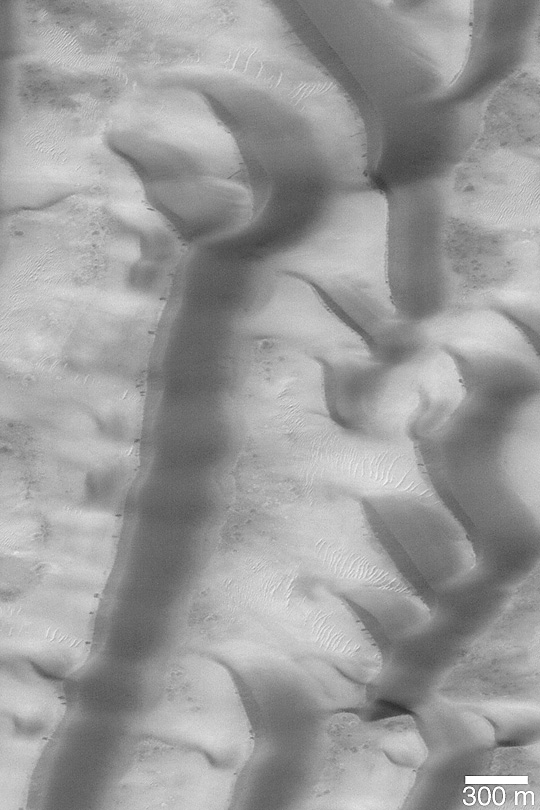

Richardson Dunes in Summer

MGS MOC Release No. MOC2-393, 16 June 2003

This is a late southern summer Mars Global Surveyor (MGS) Mars Orbiter Camera (MOC) view of the sand dune field in Richardson Crater. In winter and spring, the dunes are covered by carbon dioxide frost. Dozens of MOC images acquired over the past several Mars years (available in the MOC Gallery) show the progression of defrosting patterns on this dune field. In summer, there is no carbon dioxide frost. Small dark streaks on some of the dune slip face slopes are the sites of the most recent avalanches of sand. The slip faces also indicate that the general direction of sand transport is from right (east) to left (west). This image is near 72.4°S, 180.6 °W. The picture is illuminated from the upper left.

Credit: NASA/JPL/Malin Space Science Systems